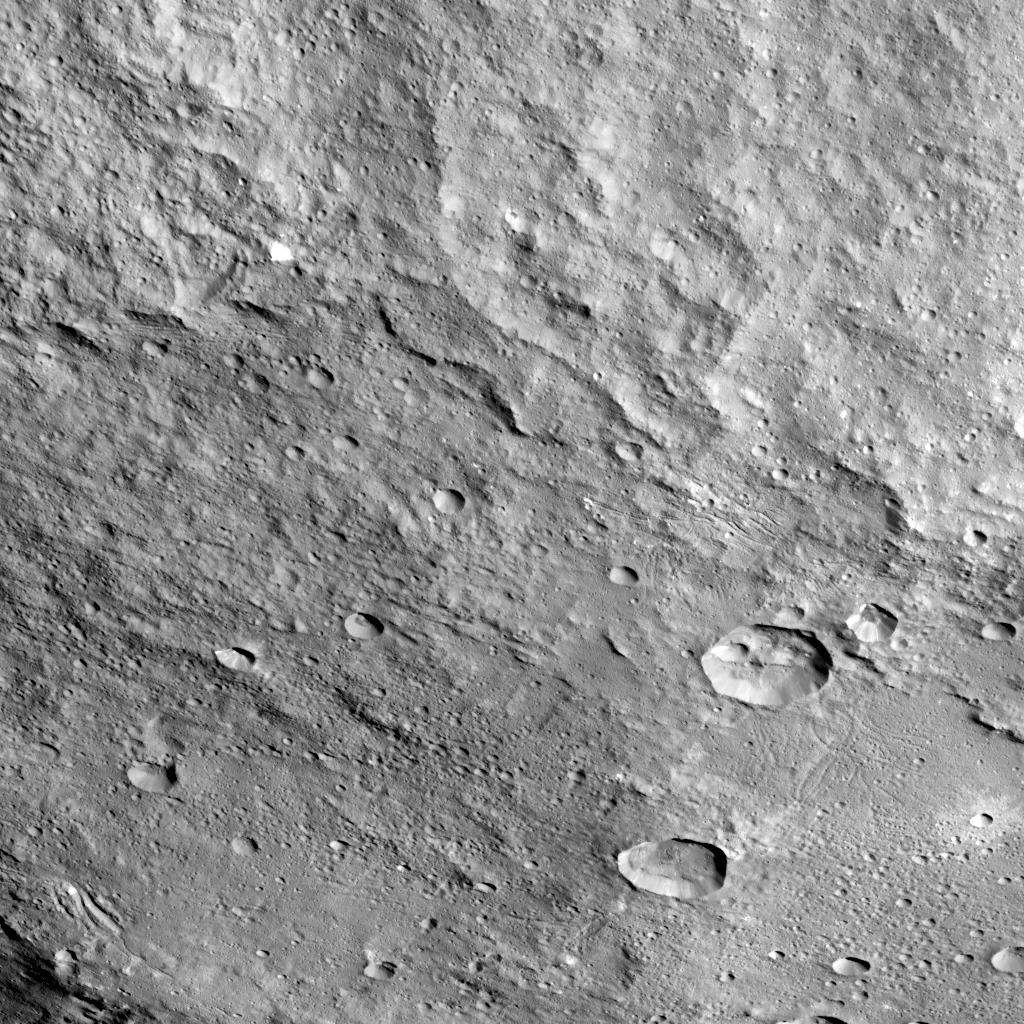

Yalode Crater on Ceres

Yalode crater is so large — at 162 miles, 260 kilometers in diameter — that a variety of vantage points is necessary to understand its geological context. This view of the northern portion of Yalode is one of many images NASA’s Dawn spacecraft has taken of this crater.

The large impact that formed the crater likely involved a lot of heat, which explains the relatively smooth crater floor punctuated by smaller craters. A couple of larger craters in Yalode have polygonal shapes. This type of crater shape is frequently found on Ceres and may be indicative of extensive underground fractures. The larger crater to the right of center in this image is called Lono (12 miles, 20 kilometers in diameter) and the one below it is called Besua (11 miles, 17 kilometers). The global map of Ceres can be used to locate these features.

Some of the small craters are accompanied by ejecta blankets that are more reflective than their surroundings.

The strange Nar Sulcus fractures can be seen in the bottom left corner of the picture. Linear features seen throughout the image may have formed when material collapsed above empty spaces underground. These linear features include linear chains of craters called catenae.

Dawn took this image on September 27, 2015, from 915 miles (1,470 kilometers) altitude. The center coordinates of this image are 32 degrees south latitude and 300 degrees east longitude.

Yalode gets its name from a goddess worshipped by women at the harvest rites in the Dahomey culture of western Africa. Besua takes its name from the Egyptian grain god, and Lono from the Hawaiian god of agriculture.

Dawn’s mission is managed by JPL for NASA’s Science Mission Directorate in Washington. Dawn is a project of the directorate’s Discovery Program, managed by NASA’s Marshall Space Flight Center in Huntsville, Alabama. UCLA is responsible for overall Dawn mission science. Orbital ATK Inc., in Dulles, Virginia, designed and built the spacecraft. The German Aerospace Center, Max Planck Institute for Solar System Research, Italian Space Agency and Italian National Astrophysical Institute are international partners on the mission team.

Credit: NASA/JPL-Caltech/UCLA/MPS/DLR/IDA